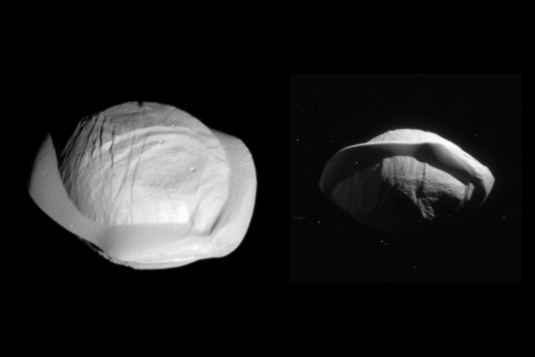

Pan Revealed

These two images from NASA’s Cassini spacecraft show how the spacecraft’s perspective changed as it passed within 15,300 miles (24,600 kilometers) of Saturn’s moon Pan on March 7, 2017. This was Cassini’s closest-ever encounter with Pan, improving the level of detail seen on the little moon by a factor of eight over previous observations.

The views show the northern and southern hemispheres of Pan, at left and right, respectively. Both views look toward Pan’s trailing side, which is the side opposite the moon’s direction of motion as it orbits Saturn.

Cassini imaging scientists think that Pan formed within Saturn’s rings, with ring material accreting onto it and forming the rounded shape of its central mass, when the outer part of the ring system was quite young and the ring system was vertically thicker. Thus, Pan probably has a core of icy material that is denser than the softer mantle around it.

The distinctive, thin ridge around Pan’s equator is thought to have come after the moon formed and had cleared the gap in the rings in which it resides today. At that point the ring was as thin as it is today, yet there was still ring material accreting onto Pan. However, at the tail end of the process, that material was raining down on the moon solely in (or close to) its equatorial region. Thus, the infalling material formed a tall, narrow ridge of material. On a larger, more massive body, this ridge would not be so tall (relative to the body) because gravity would cause it to flatten out. But Pan’s gravity is so feeble that the ring material simply settles onto Pan and builds up. Other dynamical forces keep the ridge from growing indefinitely.

These views are also presented in stereo (3-D) in PIA21435. The images are presented here at their original size.

The views were acquired by the Cassini narrow-angle camera at distances of 15,275 miles or 24,583 kilometers (left view) and 23,199 miles or 37,335 kilometers (right view). Image scale is 482 feet or 147 meters per pixel (left view) and about 735 feet or 224 meters per pixel (right view).

See PIA09868 and PIA11529 for more distant context views of Pan.

The Cassini mission is a cooperative project of NASA, ESA (the European Space Agency) and the Italian Space Agency. The Jet Propulsion Laboratory, a division of the California Institute of Technology in Pasadena, manages the mission for NASA’s Science Mission Directorate, Washington. The Cassini orbiter and its two onboard cameras were designed, developed and assembled at JPL. The imaging operations center is based at the Space Science Institute in Boulder, Colorado.

Credit: NASA/JPL-Caltech/Space Science Institute